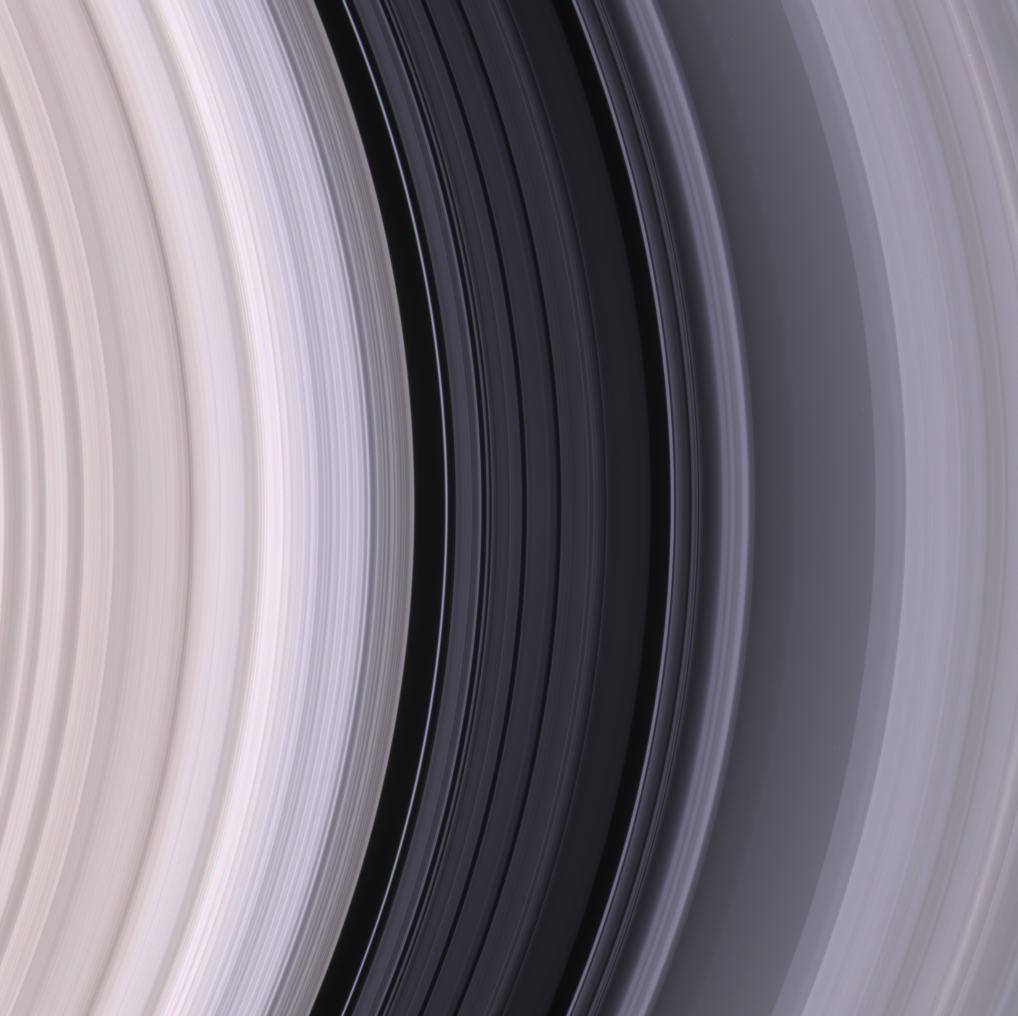

Graceful Lanes of Ice

The dark Cassini Division, within Saturn’s rings, contains a great deal of structure, as seen in this color image. The sharp inner boundary of the division (left of center) is the outer edge of the massive B ring and is maintained by the gravitational influence of the moon Mimas.

Spectroscopic observations by Cassini indicate that the Cassini Division, similar to the C ring, contains more contaminated ice than do the B and A rings on either side.

This view is centered on a region approximately 118,500 kilometers (73,600 miles) from Saturn’s center. (Saturn is 120,500-kilometers-wide (74,900 miles) at its equator.) From left to right, the image spans approximately 11,000 kilometers (6,800 miles) across the ringplane.

A closer view of the outer edge of the Cassini Division can be seen in PIA07616).

Images taken using red, green and blue spectral filters were combined to create this view, which approximates what the human eye might see. The image was taken with the Cassini spacecraft narrow-angle camera on May 18, 2005, at a distance of approximately 1.6 million kilometers (1 million miles) from Saturn. The image scale is 9 kilometers (6 miles) per pixel.

The Cassini-Huygens mission is a cooperative project of NASA, the European Space Agency and the Italian Space Agency. The Jet Propulsion Laboratory, a division of the California Institute of Technology in Pasadena, manages the mission for NASA’s Science Mission Directorate, Washington, D.C. The Cassini orbiter and its two onboard cameras were designed, developed and assembled at JPL. The imaging operations center is based at the Space Science Institute in Boulder, Colo.

Credit: NASA/JPL/Space Science Institute